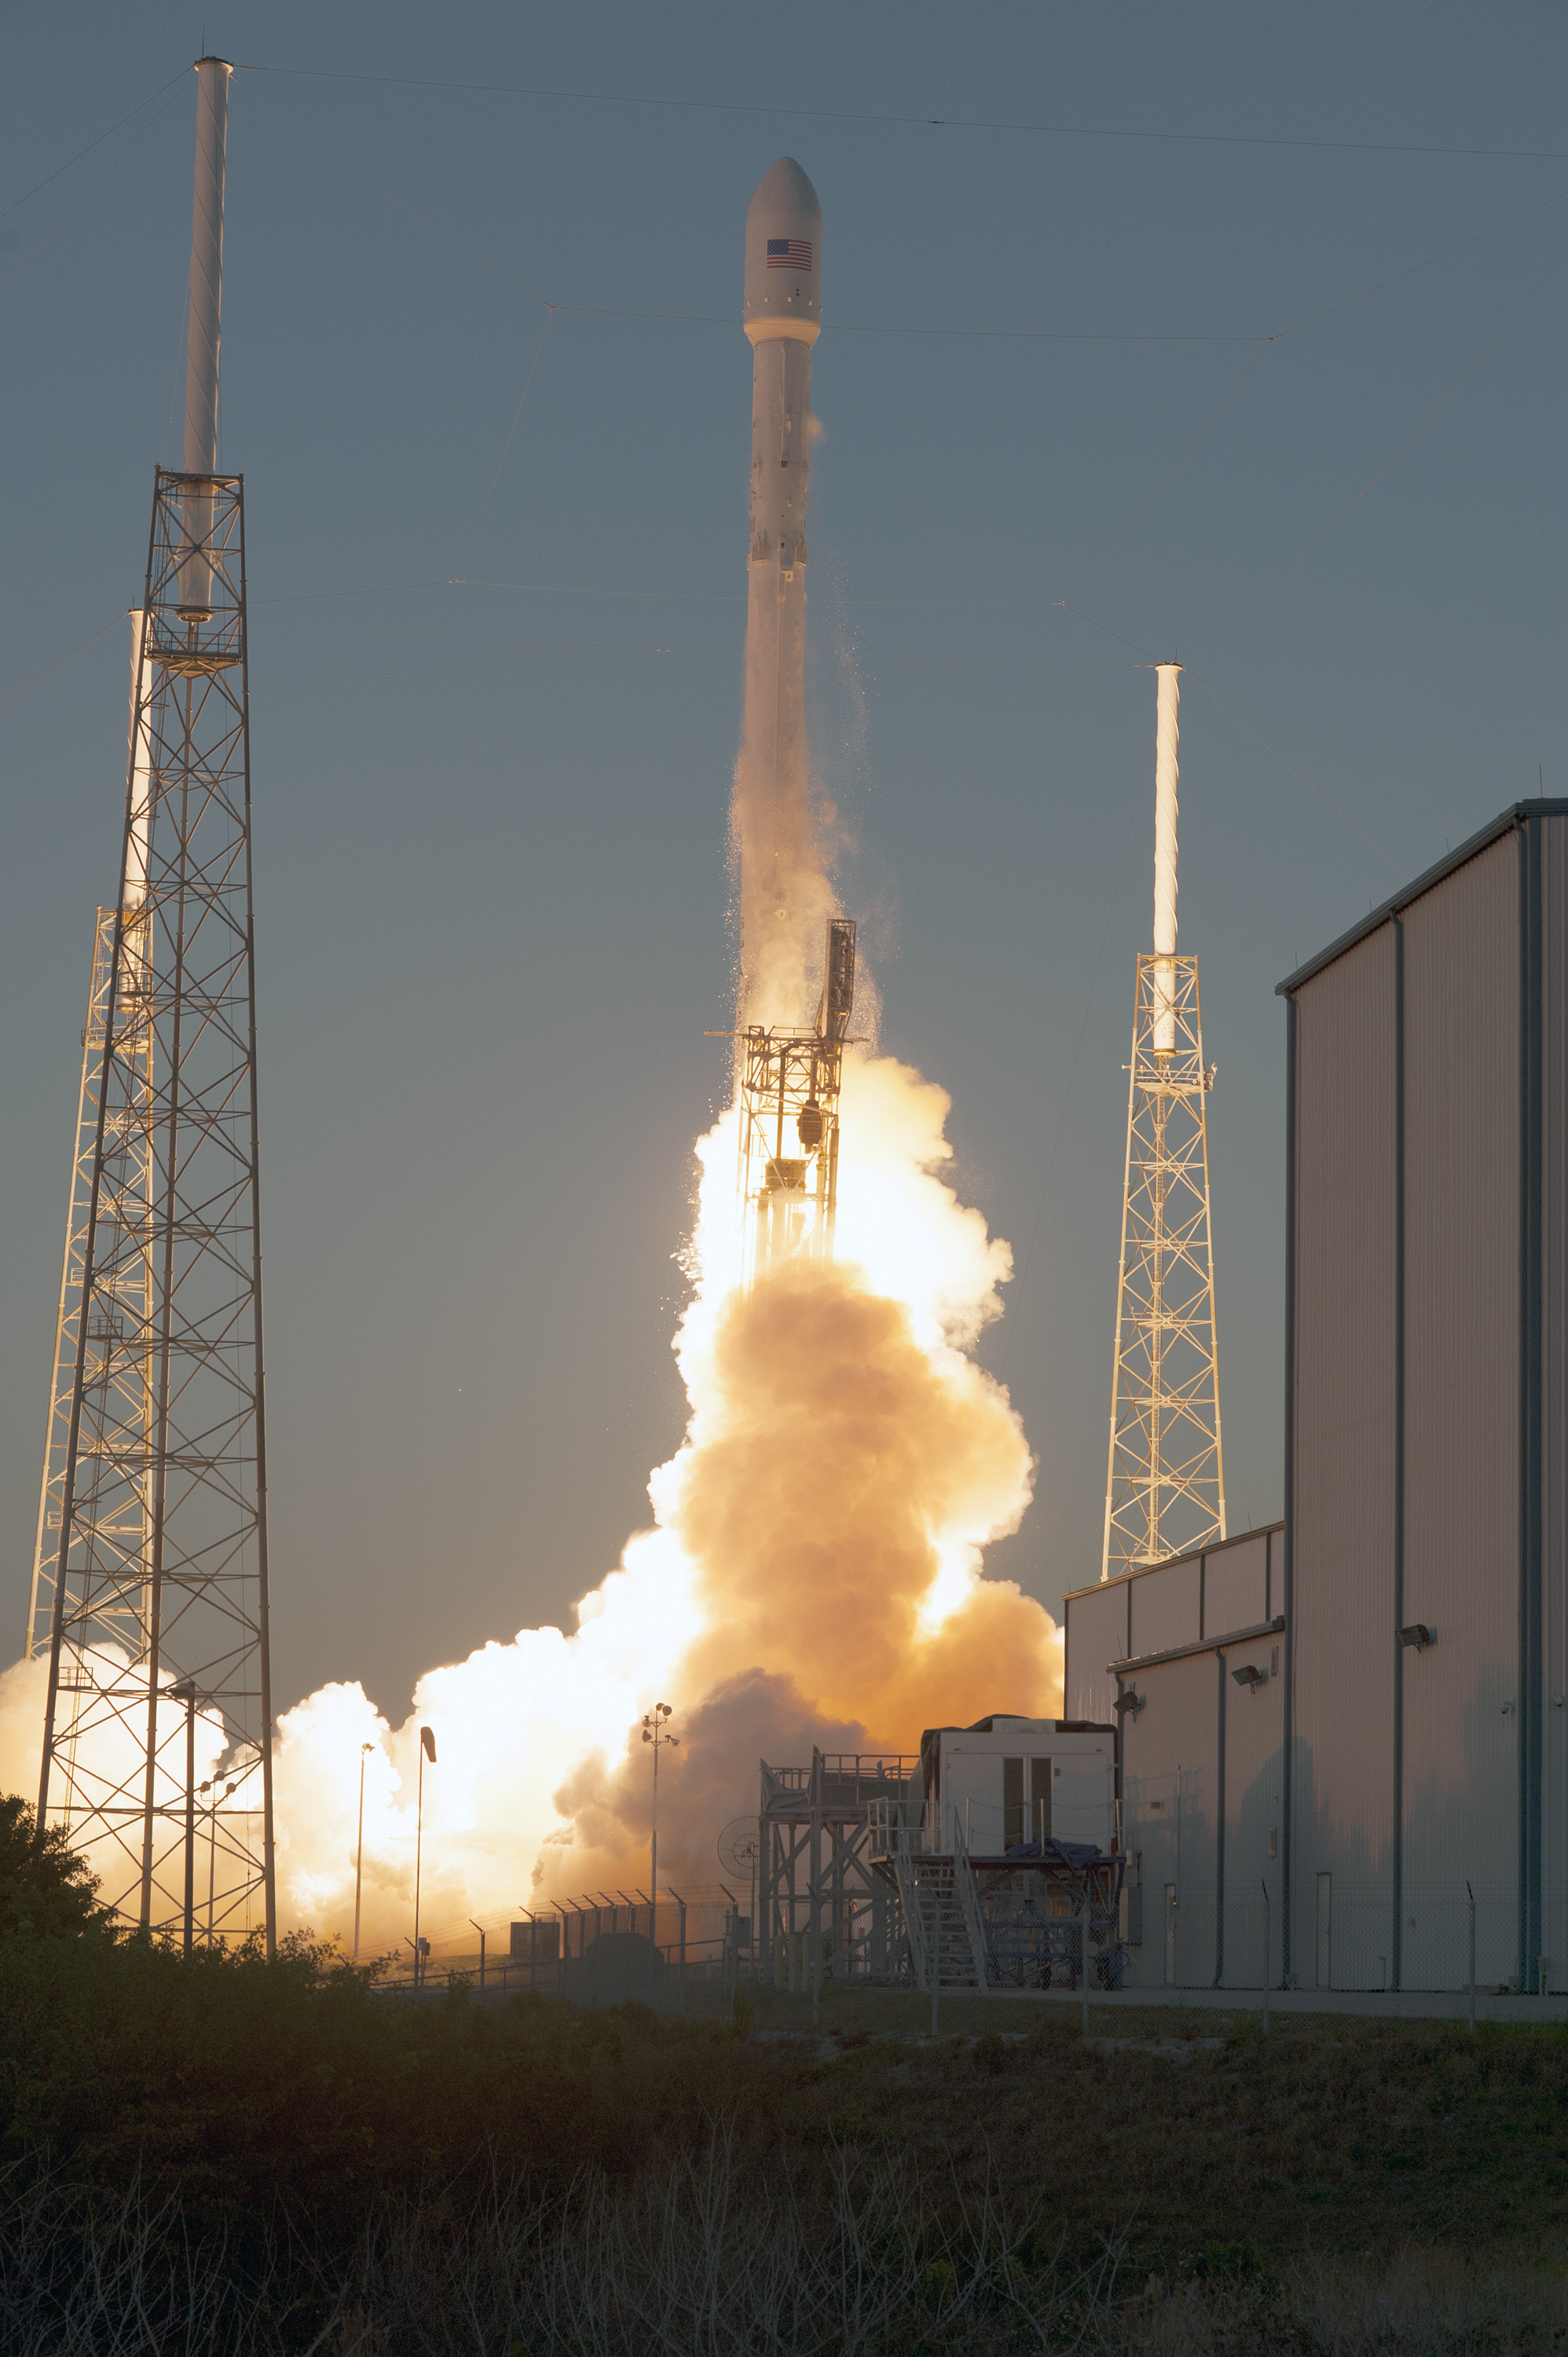

Deep Space Climate Observatory (DSCOVR) lifted off from Cape Canaveral

Open Image KSC-2015-1368.KSC-2015-1368 (02/11/2015) --- The SpaceX Falcon 9 rocket carrying NOAA’s Deep Space Climate Observatory spacecraft, or DSCOVR, lifts off from Space Launch Complex 40 at Cape Canaveral Air Force Station in Florida. Liftoff occurred at 6:03 p.m. EST. DSCOVR is a partnership between NOAA, NASA and the U.S. Air Force, and will maintain the nation's real-time solar wind monitoring capabilities.

Credit: NASA/Tony Gray and Tim Powers